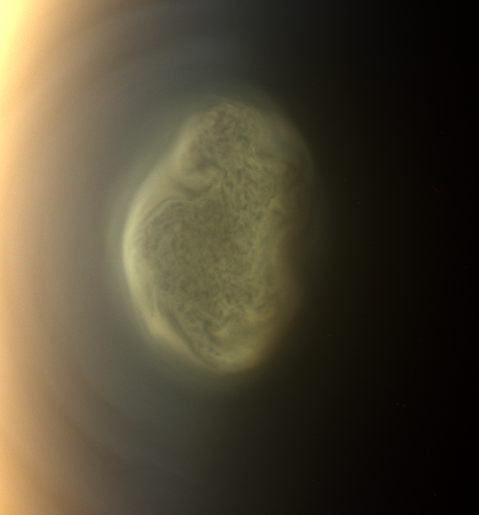

Titan’s Colorful South Polar Vortex

Figure 1

This true color image captured by NASA’S Cassini spacecraft before a distant flyby of Saturn’s moon Titan on June 27, 2012, shows a south polar vortex, or a swirling mass of gas around the pole in the atmosphere.

The south pole of Titan (3,200 miles, or 5,150 kilometers, across) is near the center of the view.

Since Cassini arrived in the Saturn system in 2004, Titan has had a visible “hood” high above the north pole (see PIA08137). It was northern winter at Cassini’s arrival, and much of the high northern latitudes were in darkness. But the hood, an area of denser, high altitude haze compared to the rest of the moon’s atmosphere, was high enough to be still illuminated by sunlight. The seasons have been changing since Saturn’s August 2009 equinox signaled the beginning of spring in the northern hemisphere and fall in the southern hemisphere for the planet and its many moons. Now the high southern latitudes are moving into darkness. The formation of the vortex at Titan’s south pole may be related to the coming southern winter and the start of what will be a south polar hood.

See PIA14920 for a movie captured with a similar view and showing the polar vortex in motion.

These new, more detailed images are only possible because of Cassini’s newly inclined orbits, which are the next phase of Cassini Solstice Mission. Previously, Cassini was orbiting in the equatorial plane of the planet, and the imaging team’s images of the polar vortex between late March and mid-May were taken from over Titan’s equator. At that time, images showed a brightening or yellowing of the detached haze layer on the limb, or edge of the visible disk of the moon, over the south polar region.

Scientists think these new images show open cell convection. In open cells, air sinks in the center of the cell and rises at the edge, forming clouds at cell edges. However, because the scientists can’t see the layer underneath the layer visible in these new images, they don’t know what mechanisms may be at work.

Cosmic ray hits on the camera detectors appear as bright dots in the black and white version of the image (Figure 1).

Images taken using red, green and blue spectral filters were combined to create this natural color view. The images were obtained with the Cassini spacecraft narrow-angle camera late on June 26, 2012 at a distance of approximately 301,000 miles (484,000 kilometers) from Titan. Image scale is 2 miles (3 kilometers) per pixel.

The Cassini-Huygens mission is a cooperative project of NASA, the European Space Agency and the Italian Space Agency. The Jet Propulsion Laboratory, a division of the California Institute of Technology in Pasadena, manages the mission for NASA’s Science Mission Directorate, Washington, D.C. The Cassini orbiter and its two onboard cameras were designed, developed and assembled at JPL. The imaging operations center is based at the Space Science Institute in Boulder, Colo.

Credit: NASA/JPL-Caltech/Space Science Institute